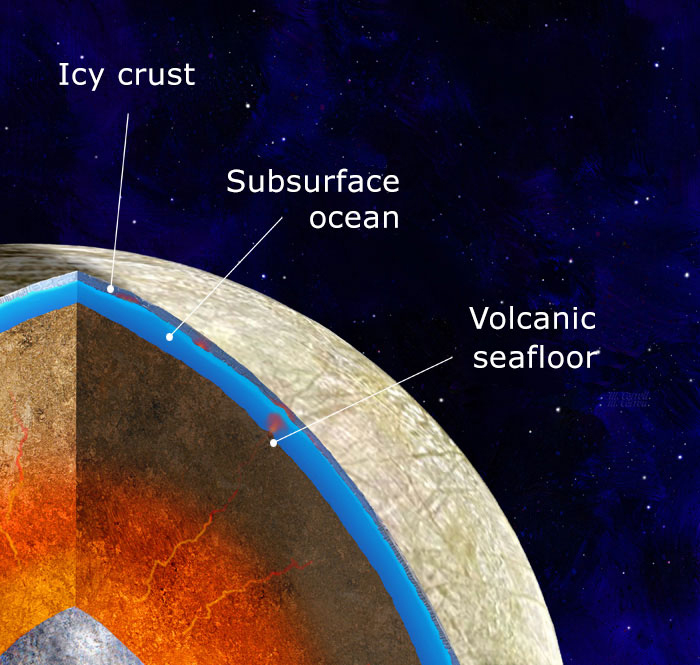

Europa: Potential Volcanoes on the Seafloor

This illustration depicts scientists’ findings about what the interior of Jupiter’s moon Europa may look like: an iron core, surrounded by a rocky mantle believed to be in direct contact with a vast, internal ocean.

New research and computer modeling show that volcanic activity may have occurred on the seafloor of Jupiter’s moon Europa in the recent past – and may still be happening. The new work shows how internal heat produced by tides—warping of Europa’s shape as it changes distance from Jupiter during its orbit—could partially melt its rocky layer, a process that could feed volcanoes on the ocean floor. The recent modeling of how this internal heat is produced and transferred is the most detailed and thorough examination of the effect this heating has on the moon.

NASA scientists will have the opportunity to put the new predictions to the test when the agency’s Europa Clipper spacecraft (aiming for a 2024 launch) reaches its target. Europa Clipper will orbit Jupiter and perform dozens of close flybys of Europa to map the moon and investigate its composition. The mission’s goal is to explore whether the moon’s global ocean has conditions suitable for life.

Credit: NASA/JPL-Caltech/Michael Carroll